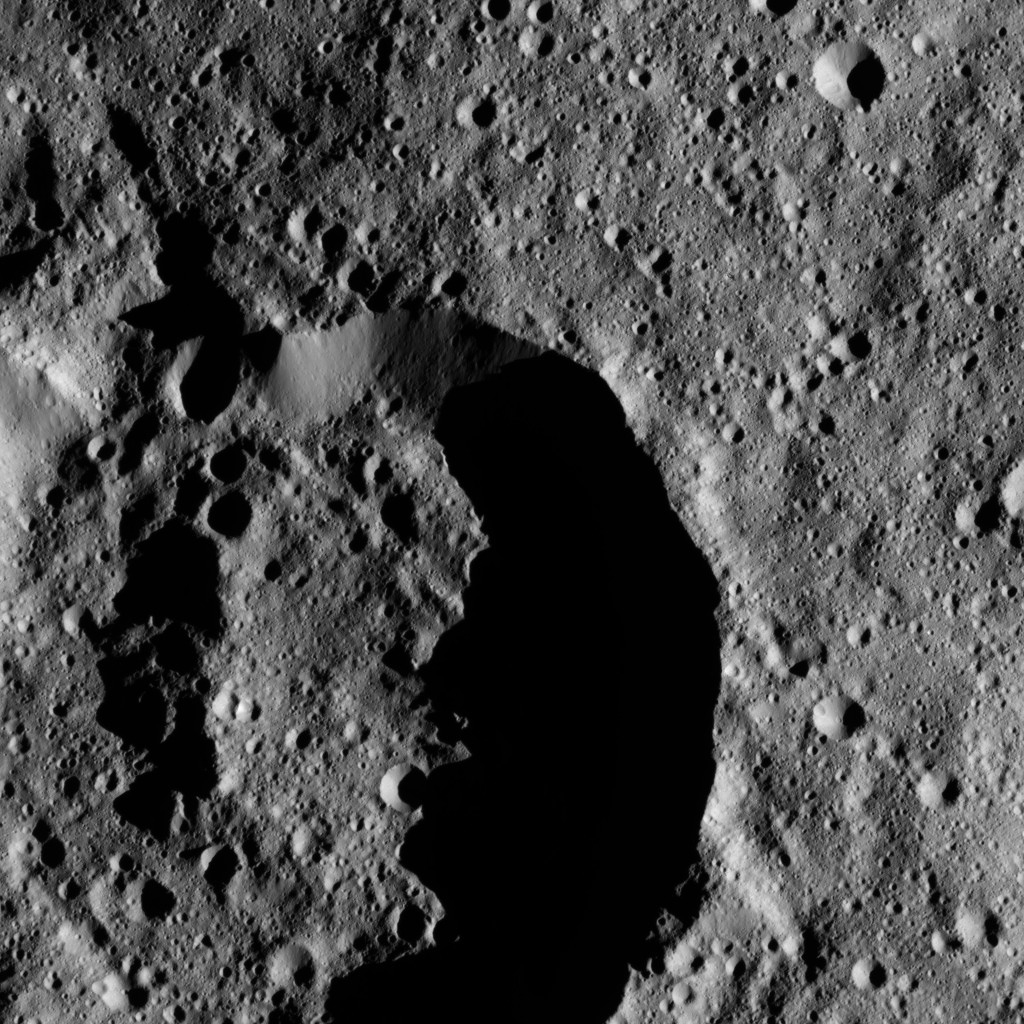

Dawn LAMO Image 144

This image shows an unnamed impact feature that lies on the northern rim of Chaminuka Crater in Ceres’ southern hemisphere.

NASA’s Dawn spacecraft took this image on June 17, 2016, from its low-altitude mapping orbit, at a distance of about 240 miles (385 kilometers) above the surface. The image resolution is 120 feet (35 meters) per pixel.

Dawn’s mission is managed by JPL for NASA’s Science Mission Directorate in Washington. Dawn is a project of the directorate’s Discovery Program, managed by NASA’s Marshall Space Flight Center in Huntsville, Alabama. UCLA is responsible for overall Dawn mission science. Orbital ATK, Inc., in Dulles, Virginia, designed and built the spacecraft. The German Aerospace Center, the Max Planck Institute for Solar System Research, the Italian Space Agency and the Italian National Astrophysical Institute are international partners on the mission team.

Credit: NASA/JPL-Caltech/UCLA/MPS/DLR/IDA